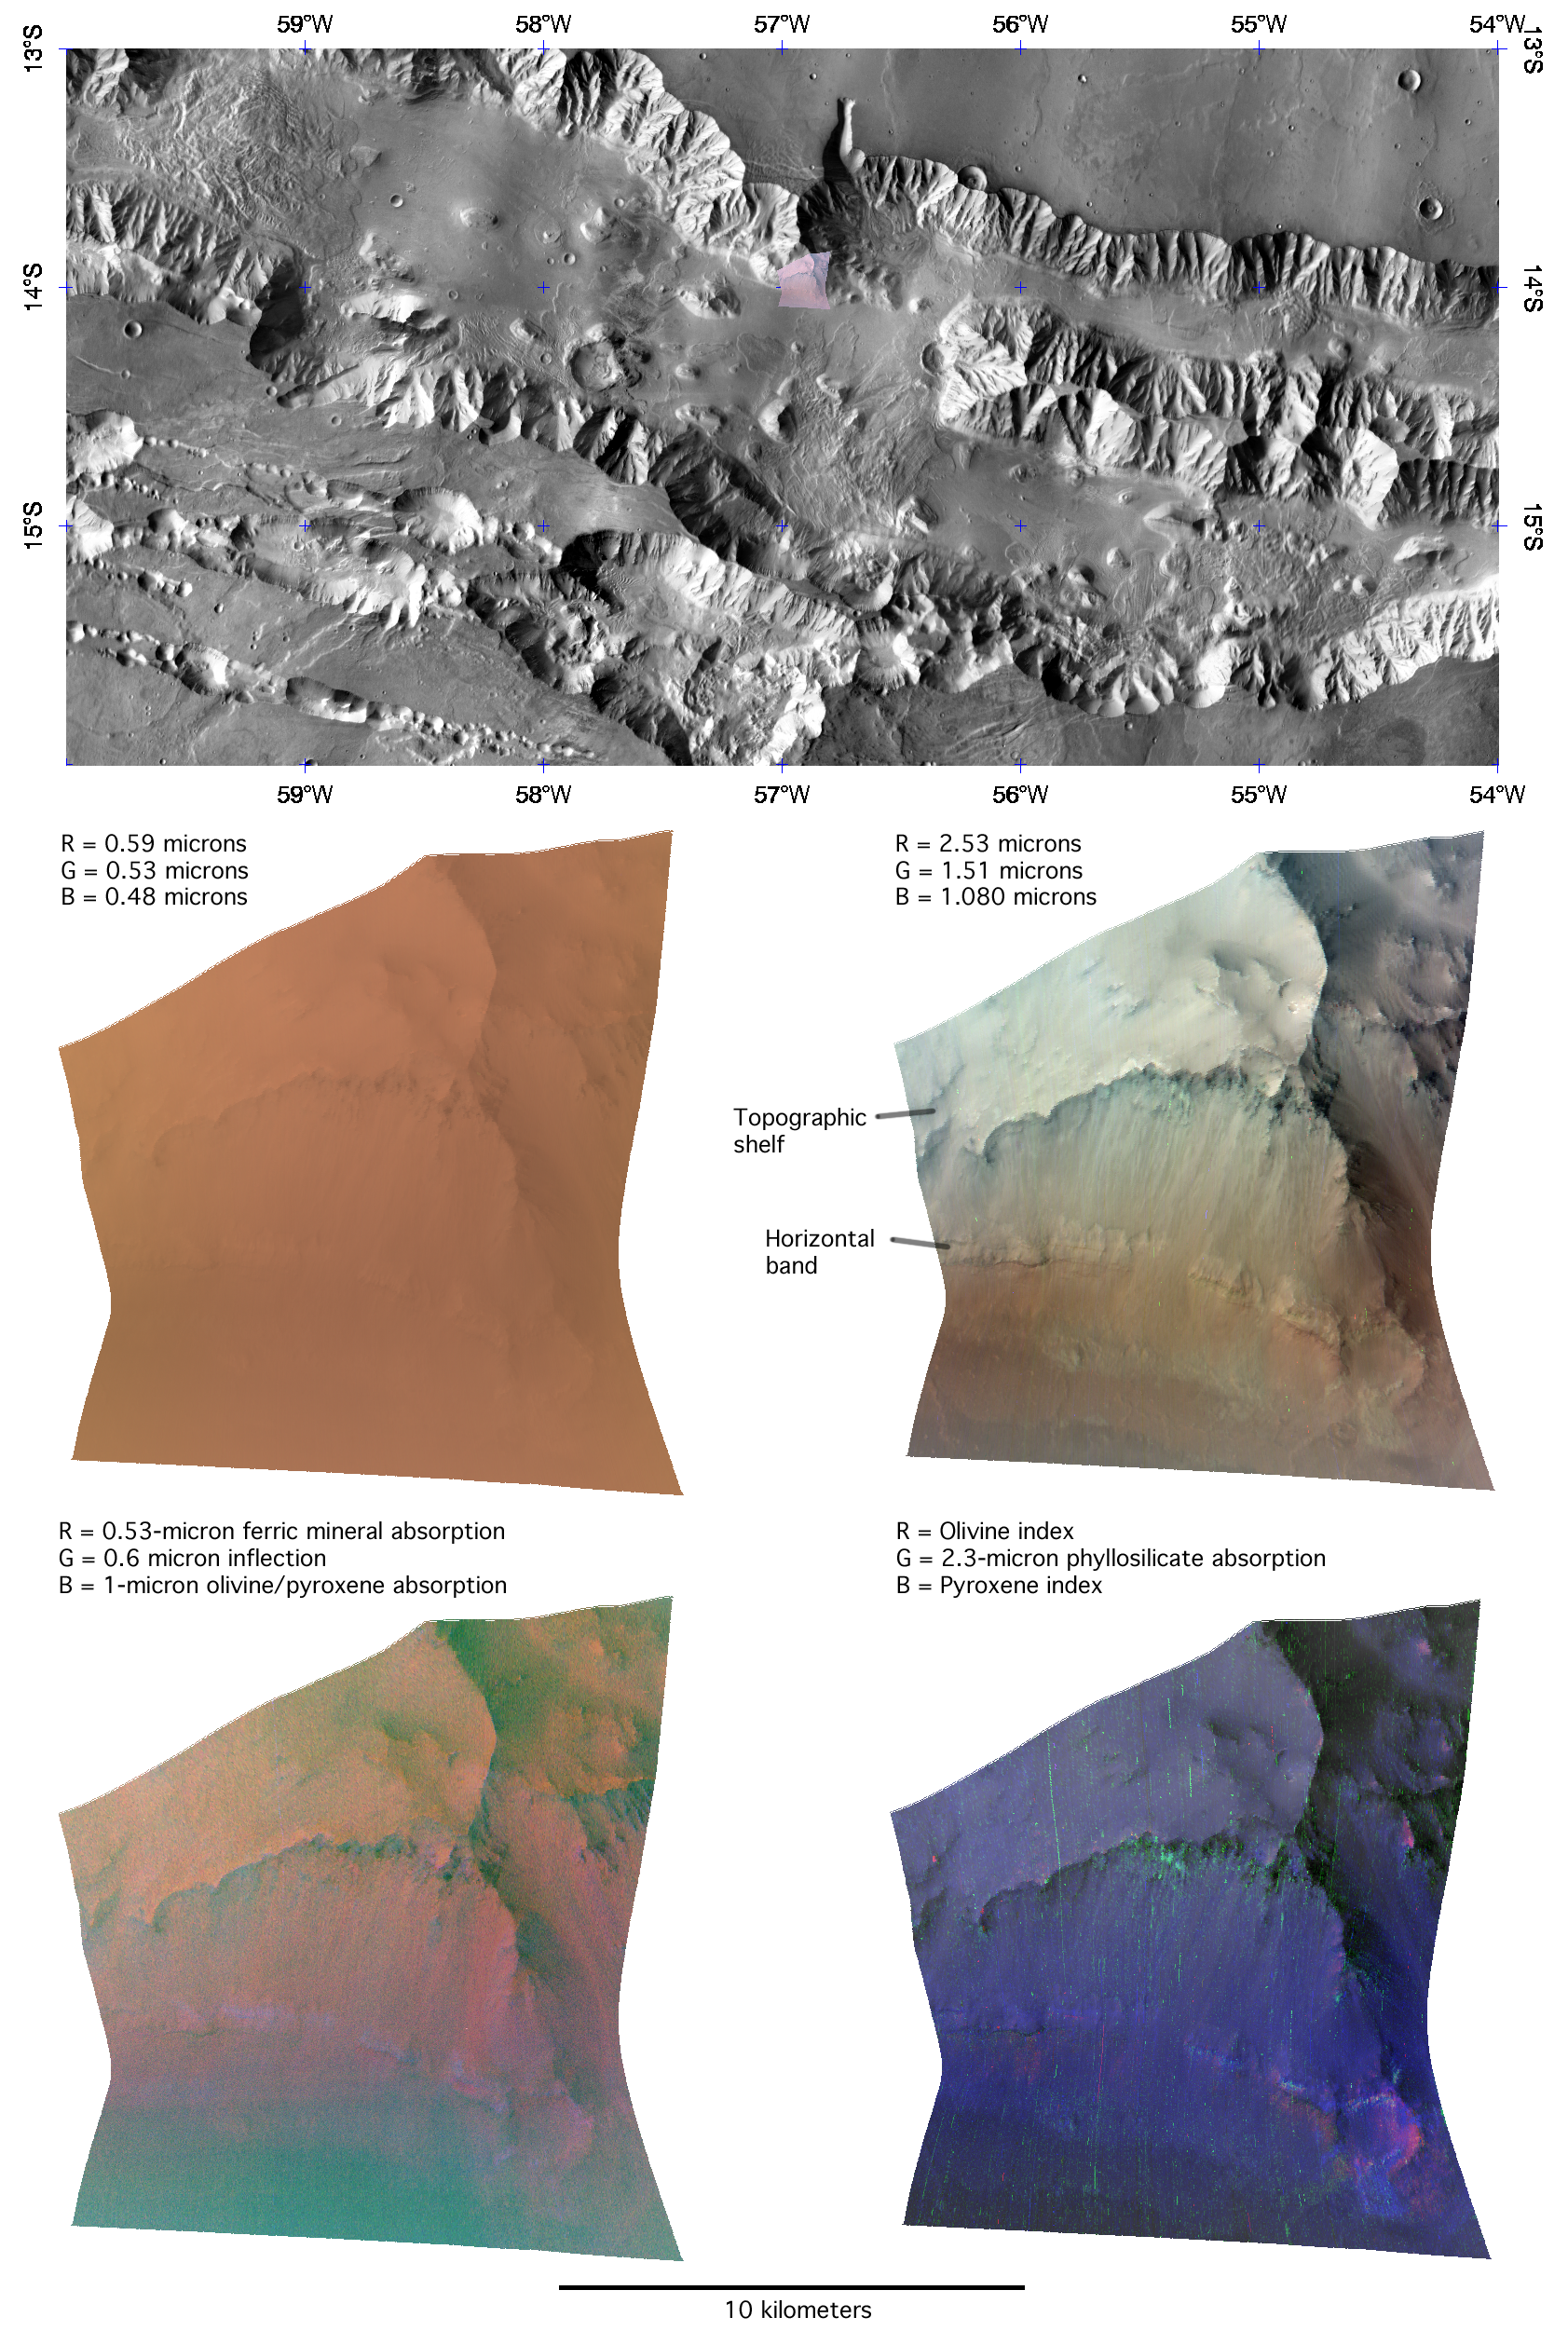

The Layer Cake Walls of Valles Marineris

This image of the northern wall of Coprates Chasma, in Valles Marineris, was taken by the Compact Reconnaissance Imaging Spectrometer for Mars (CRISM) at 1227 UTC (8:27 a.m. EDT) on June 16, 2007, near 13.99 degrees south latitude, 303.09 degrees east longitude. CRISM’s image was taken in 544 colors covering 0.36-3.92 micrometers, and shows features as small as 20 meters (66 feet) across. The region covered is just over 10 kilometers (6.2 miles) wide at its narrowest point.

Valles Marineris is a large canyon system straddling Mars’ equator, with a total size approximating the Mediterranean Sea emptied of water. It is subdivided into several interconnected “chasmata” each hundreds of kilometers wide and, in some cases, thousands of kilometers long. The walls of several of the chasmata, including Coprates Chasma, expose a section of Mars’ upper crust about 5 kilometers (3 miles) in depth. Exposures like these show the layers of rock that record the formation of Mars’ crust over geologic time, much as the walls of the Grand Canyon on Earth show part of our planet’s history.

The upper panel of this montage shows the location of the CRISM image on a mosaic from the Mars Odyssey spacecraft’s Thermal Emission Imaging System (THEMIS), taken in longer infrared wavelengths than measured by CRISM. The CRISM image samples the base of Coprates Chasma’s wall, including a conspicuous horizontal band that continues along the wall for tens of kilometers to the east and west, and a topographic shelf just above that.

The middle two panels show the CRISM image in visible and infrared light. In the middle left panel, the red, green, and blue image planes show brightness at 0.59, 0.53, and 0.48 microns, similar to what the human eye would see. Color variations are subdued by the presence of dust on all exposed surfaces. In the middle right panel, the red, green, and blue image planes show brightness at 2.53, 1.51, and 1.08 microns. These three infrared wavelengths are the “usual” set that the CRISM team uses to provide an overview of infrared data, because dust has a less obscuring effect, and because they are sensitive to a wide variety of minerals. Layering is clearly evident in the wall rocks. The conspicuous band running along the base of the chasma wall appears slightly yellowish, and the scarp at the edge of the topographic bench appears slightly green.

The bottom two panels use combinations of wavelengths to show the strengths of absorptions that provide “fingerprints” of different minerals. In the lower left panel, red shows strength of a 0.53-micron absorption due to oxidized iron in dust, green shows strength of an inflection in the spectrum at 0.6 microns that may be related to rock coatings, and blue shows strength of a 1-micron absorption due to the igneous minerals olivine and pyroxene. The conspicuous horizontal band appears slightly blue, indicating a stronger signature of olivine and/or pyroxene. In the lower right panel, red is a measure of an absorption particular to olivine, green is a measure of a 2.3-micron absorption due to phyllosilicates (clay-like minerals formed when rock was subjected to liquid water), and blue is a measure of absorptions particular to pyroxene. The conspicuous horizontal band is now resolved into an upper portion richer in pyroxene, underlain by material richer in olivine than the rest of the wall rock. Also, erosion-resistant material forming the topographic bench is underlain by phyllosilicate-containing material exposed on the scarp.

Taken together, these data reveal a layer cake-like composition of the crustal material exposed in Coprates Chasma’s wall. Most of the rock is rich in pyroxene, which is expected because much of Mars’ crust consists of volcanic basaltic rock. However discrete layers are richer in olivine, and in some layers the presence of phyllosilicates indicates interaction of rock with liquid water. Because the phyllosilicate-containing layer is low on the walls and deeply buried, it likely represents an early period of Mars’ history that was exposed when the canyon system formed.

The Compact Reconnaissance Imaging Spectrometer for Mars (CRISM) is one of six science instruments on NASA’s Mars Reconnaissance Orbiter. Led by The Johns Hopkins University Applied Physics Laboratory, the CRISM team includes expertise from universities, government agencies and small businesses in the United States and abroad.

Credit: NASA/JPL/JHUAPL